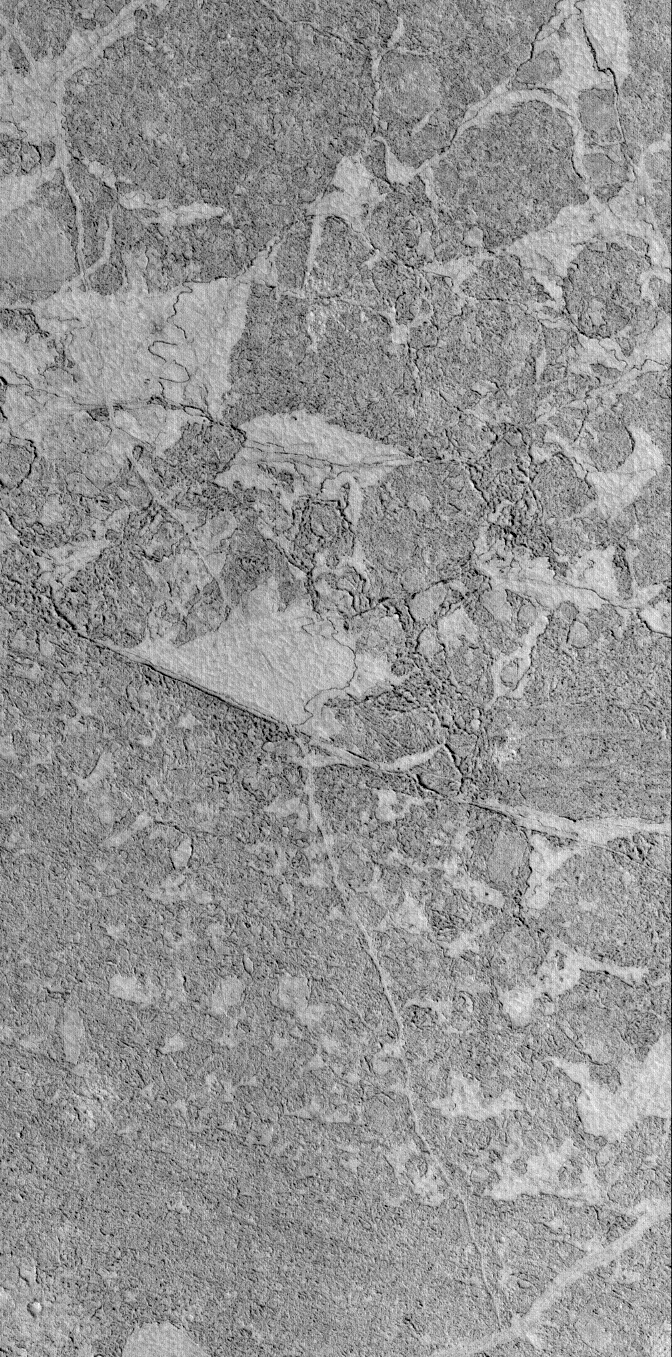

Zephyria Platy Flows

22 October 2005
This Mars Global Surveyor (MGS) Mars Orbiter Camera (MOC) image shows the broken, platy texture of flow surfaces in the Zephyria region of Mars. Some investigators have suggested that these materials represent the remains of an ice-covered lake; others suggest that these are the surfaces of hardened lava that — when it was erupting — was very hot and fluid. Although not illustrated here, a key piece of evidence against the ice-covered lake hypothesis is that there are some small craters formed on these surfaces (one can be seen in the lower left/southwest corner), and some of them have boulders in their ejecta. The boulders indicate that the material is rock-solid.

Location near: 5.3°N, 208.6°W
Image width: width: ~3 km (~1.9 mi)
Illumination from: lower left
Season: Northern Autumn

Credit: NASA/JPL/Malin Space Science Systems